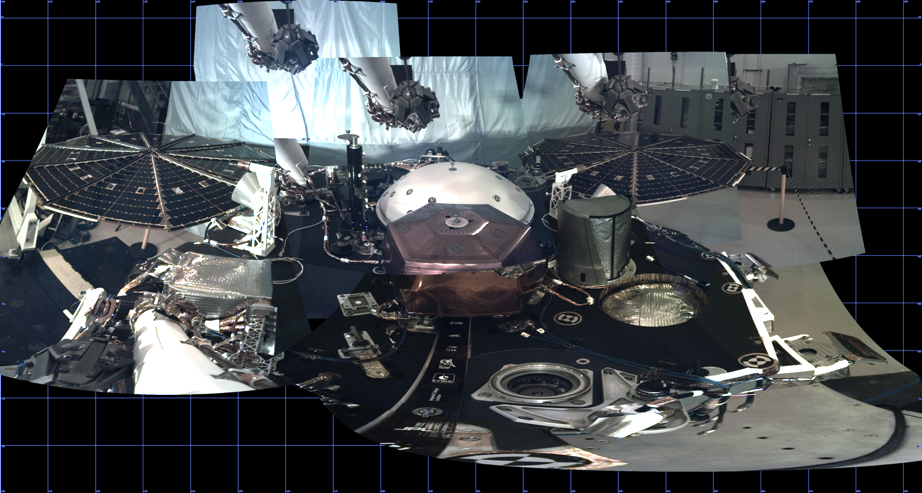

Test Panorama of InSight Deck Before Launch

This panorama, created from multiple images, shows the deck of NASA’s InSight lander, as well as its solar panels, during the assembly, test and launch operations phase at Lockheed Martin Space, Denver. The panorama, which uses images from InSight’s Instrument Deployment Camera on its robotic arm, is a cylindrical projection.

NASA’s Jet Propulsion Laboratory, a division of Caltech in Pasadena, California, manages InSight for NASA’s Science Mission Directorate in Washington. InSight is part of NASA’s Discovery Program, managed by the agency’s Marshall Space Flight Center in Huntsville, Alabama. The InSight spacecraft was built and tested by Lockheed Martin Space.

Credit: NASA/JPL-Caltech/LMS